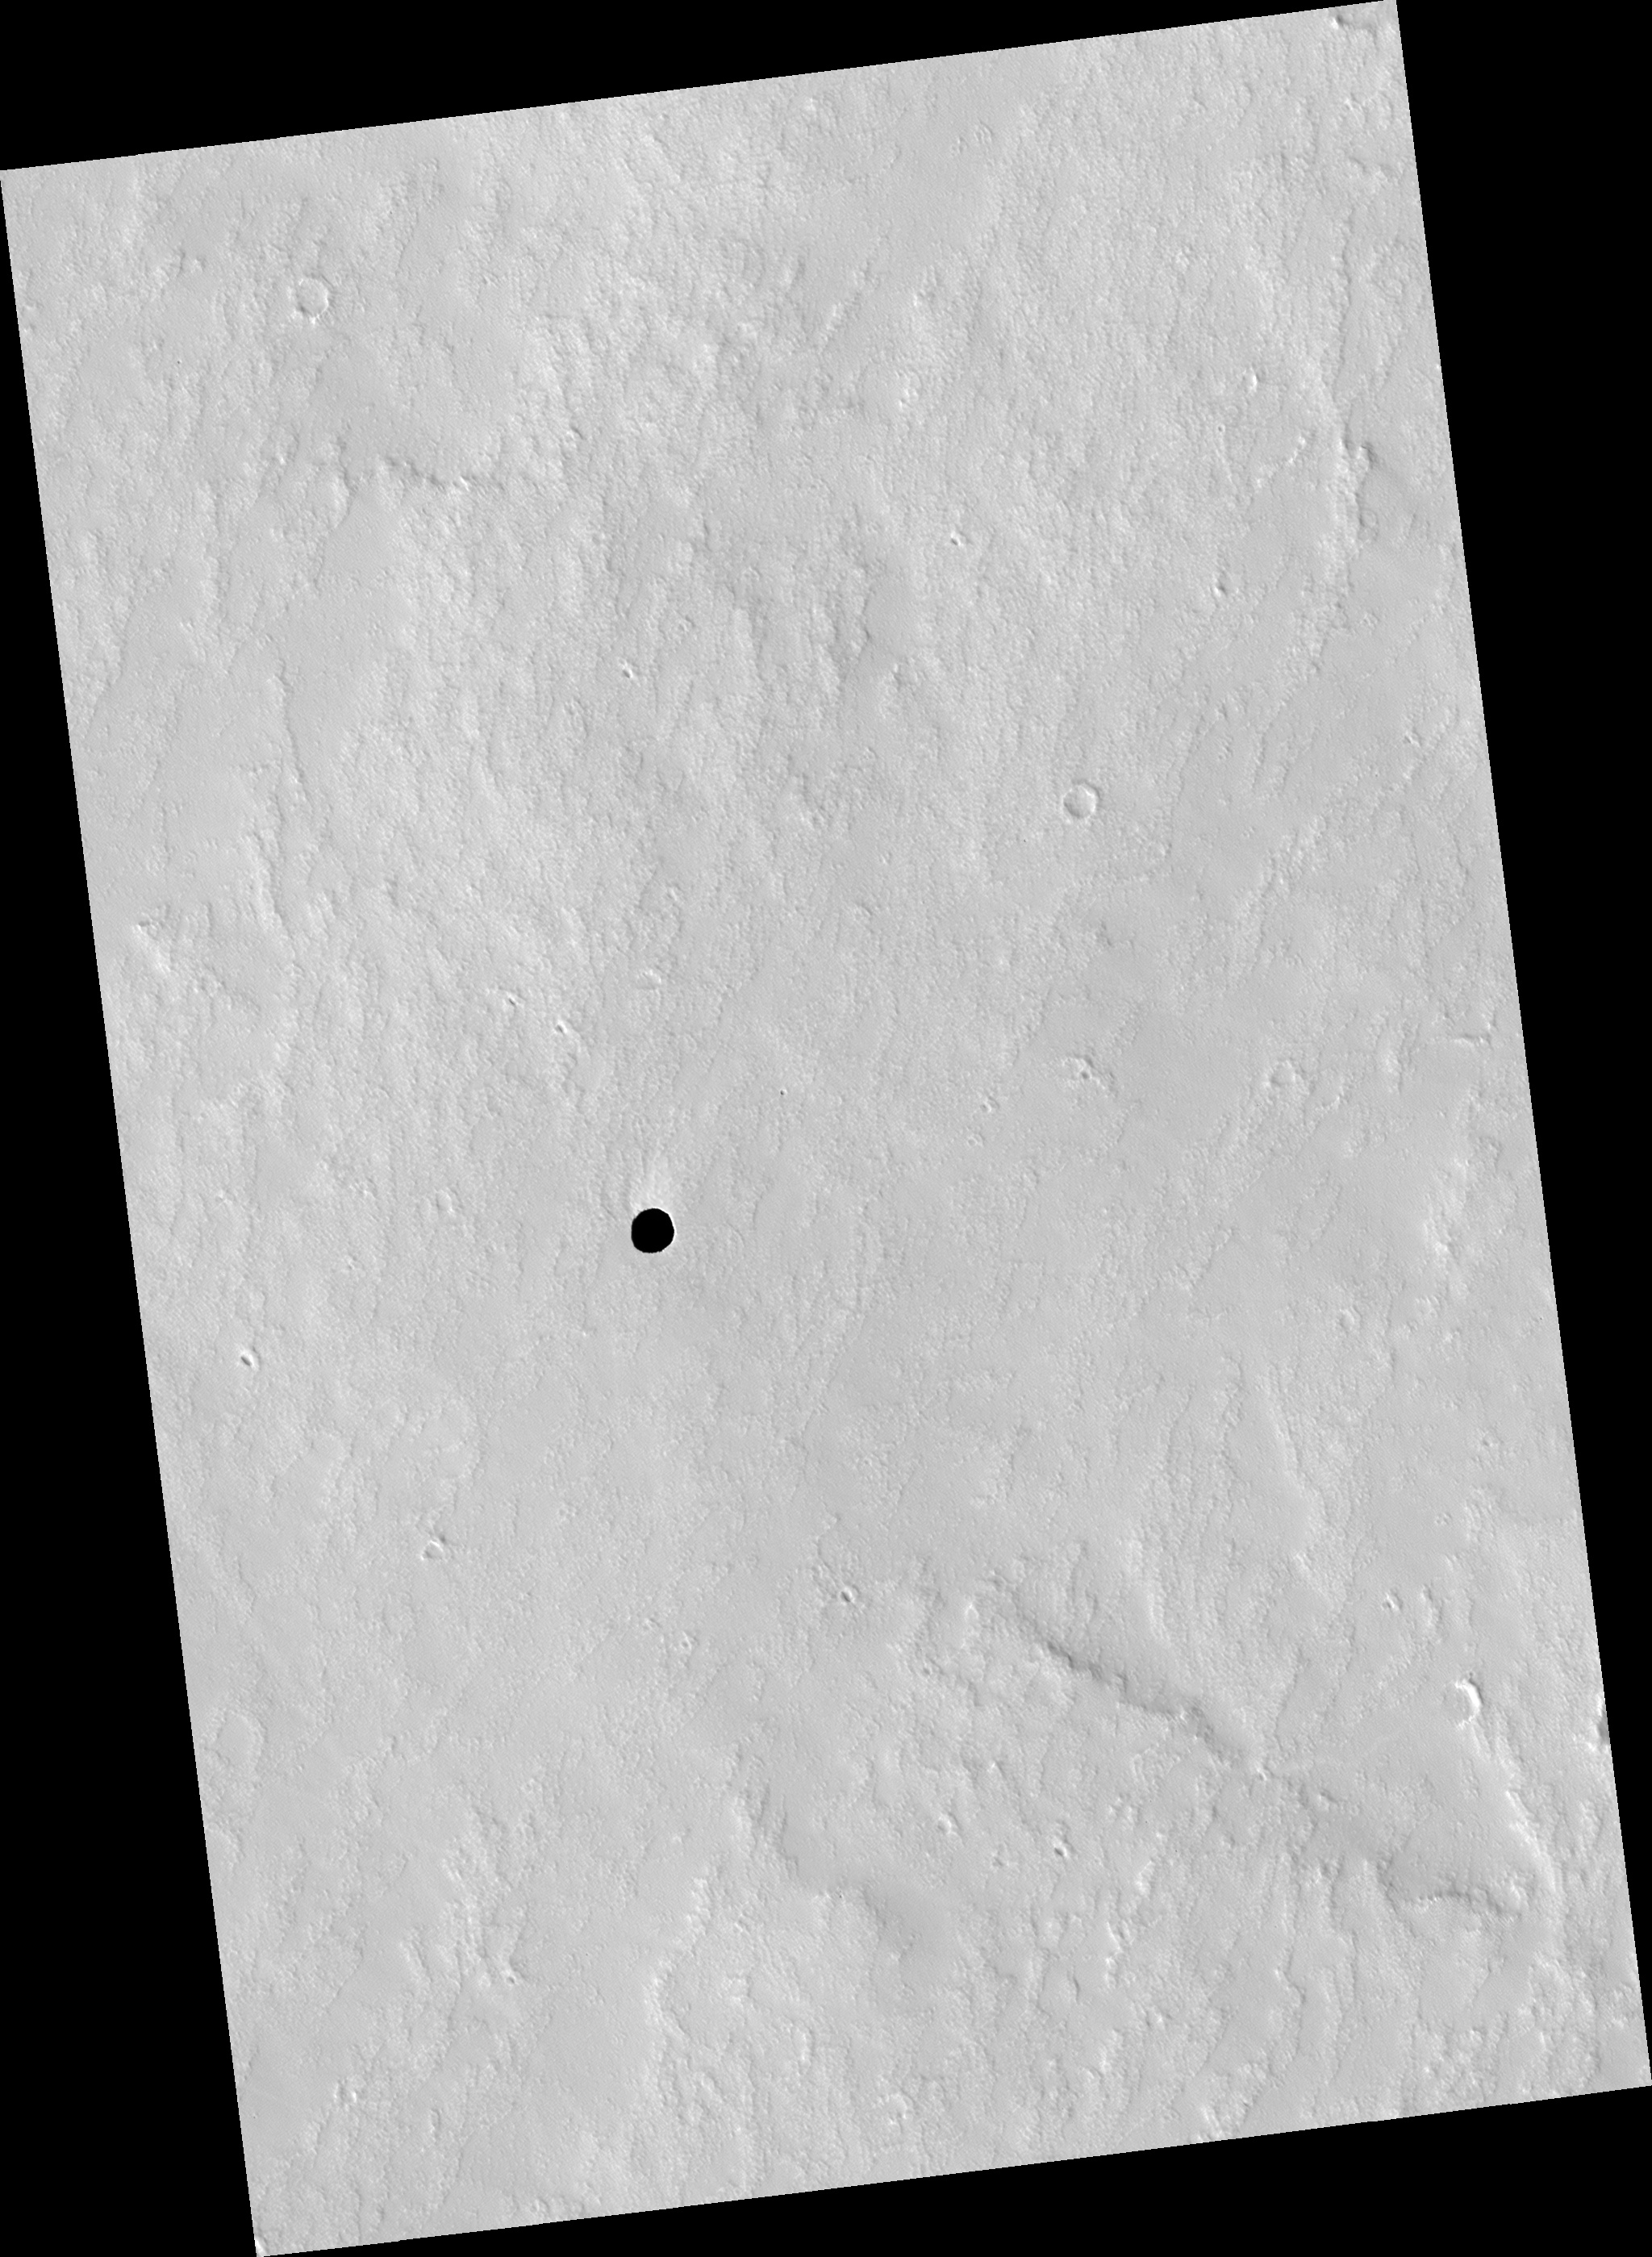

Candidate Cavern Entrance Northeast of Arsia Mons

This HiRISE image (PSP_003647_1745) shows a very dark spot on an otherwise bright dusty lava plain to the northeast of Arsia Mons, one of the four giant Tharsis volcanoes.

This is not an impact crater as it lacks a raised rim or ejecta. What’s amazing is that we cannot see any detail in the shadow! The cutout shows this dark spot and a version that is “stretched” to best see the darkest area, yet we still cannot see details except noise.

The HiRISE camera is very sensitive and we can see details in almost any shadow on Mars, but not here. We also cannot see the deep walls of the pit. The best interpretation is that this is a collapse pit into a cavern or at least a pit with overhanging walls. We cannot see the walls because they are either perfectly vertical and extremely dark or, more likely, overhanging.

The pit must be very deep to prevent detection of the floor from skylight, which is quite bright on Mars.

Observation Toolbox
Acquisition date: 5 May 2007
Local Mars time: 3:27 PM
Degrees latitude (centered): -5.5°
Degrees longitude (East): 241.4°
Range to target site: 252.5 km (157.8 miles)
Original image scale range: 25.3 cm/pixel (with 1 x 1 binning) so objects ~76 cm across are resolved
Map-projected scale: 25 cm/pixel and north is up
Map-projection: EQUIRECTANGULAR
Emission angle: 0.6°
Phase angle: 51.7°
Solar incidence angle: 52°, with the Sun about 38° above the horizon
Solar longitude: 233.4°, Northern Autumn

NASA’s Jet Propulsion Laboratory, a division of the California Institute of Technology in Pasadena, manages the Mars Reconnaissance Orbiter for NASA’s Science Mission Directorate, Washington. Lockheed Martin Space Systems, Denver, is the prime contractor for the project and built the spacecraft. The High Resolution Imaging Science Experiment is operated by the University of Arizona, Tucson, and the instrument was built by Ball Aerospace and Technology Corp., Boulder, Colo.

Credit: NASA/JPL/Univ. of Arizona